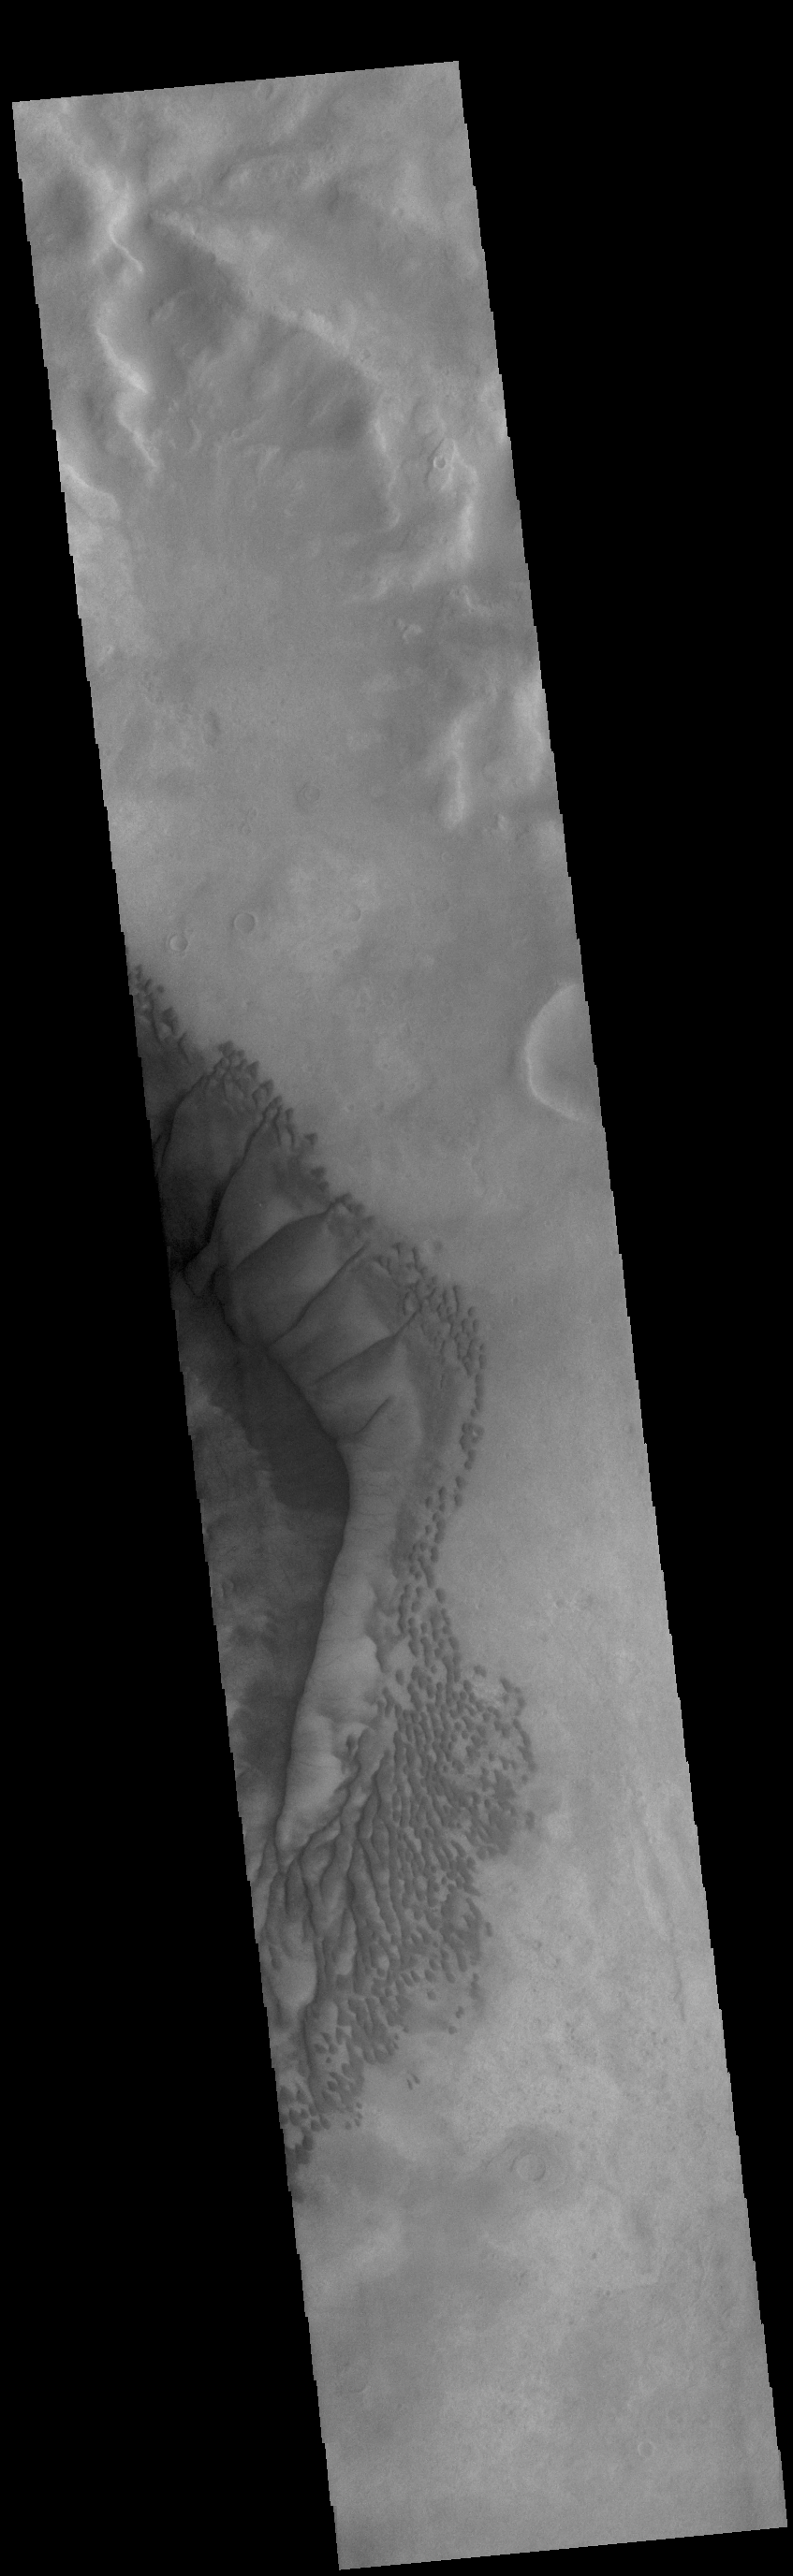

Russell Crater Dunes

The complex dune forms in this VIS image are located on the floor of Russell Crater. The large ridge dune is unique to Russell Crater. Russell Crater is located in Noachis Terra and is 135km (83miles) in diameter.

Credit: NASA/JPL-Caltech/ASU